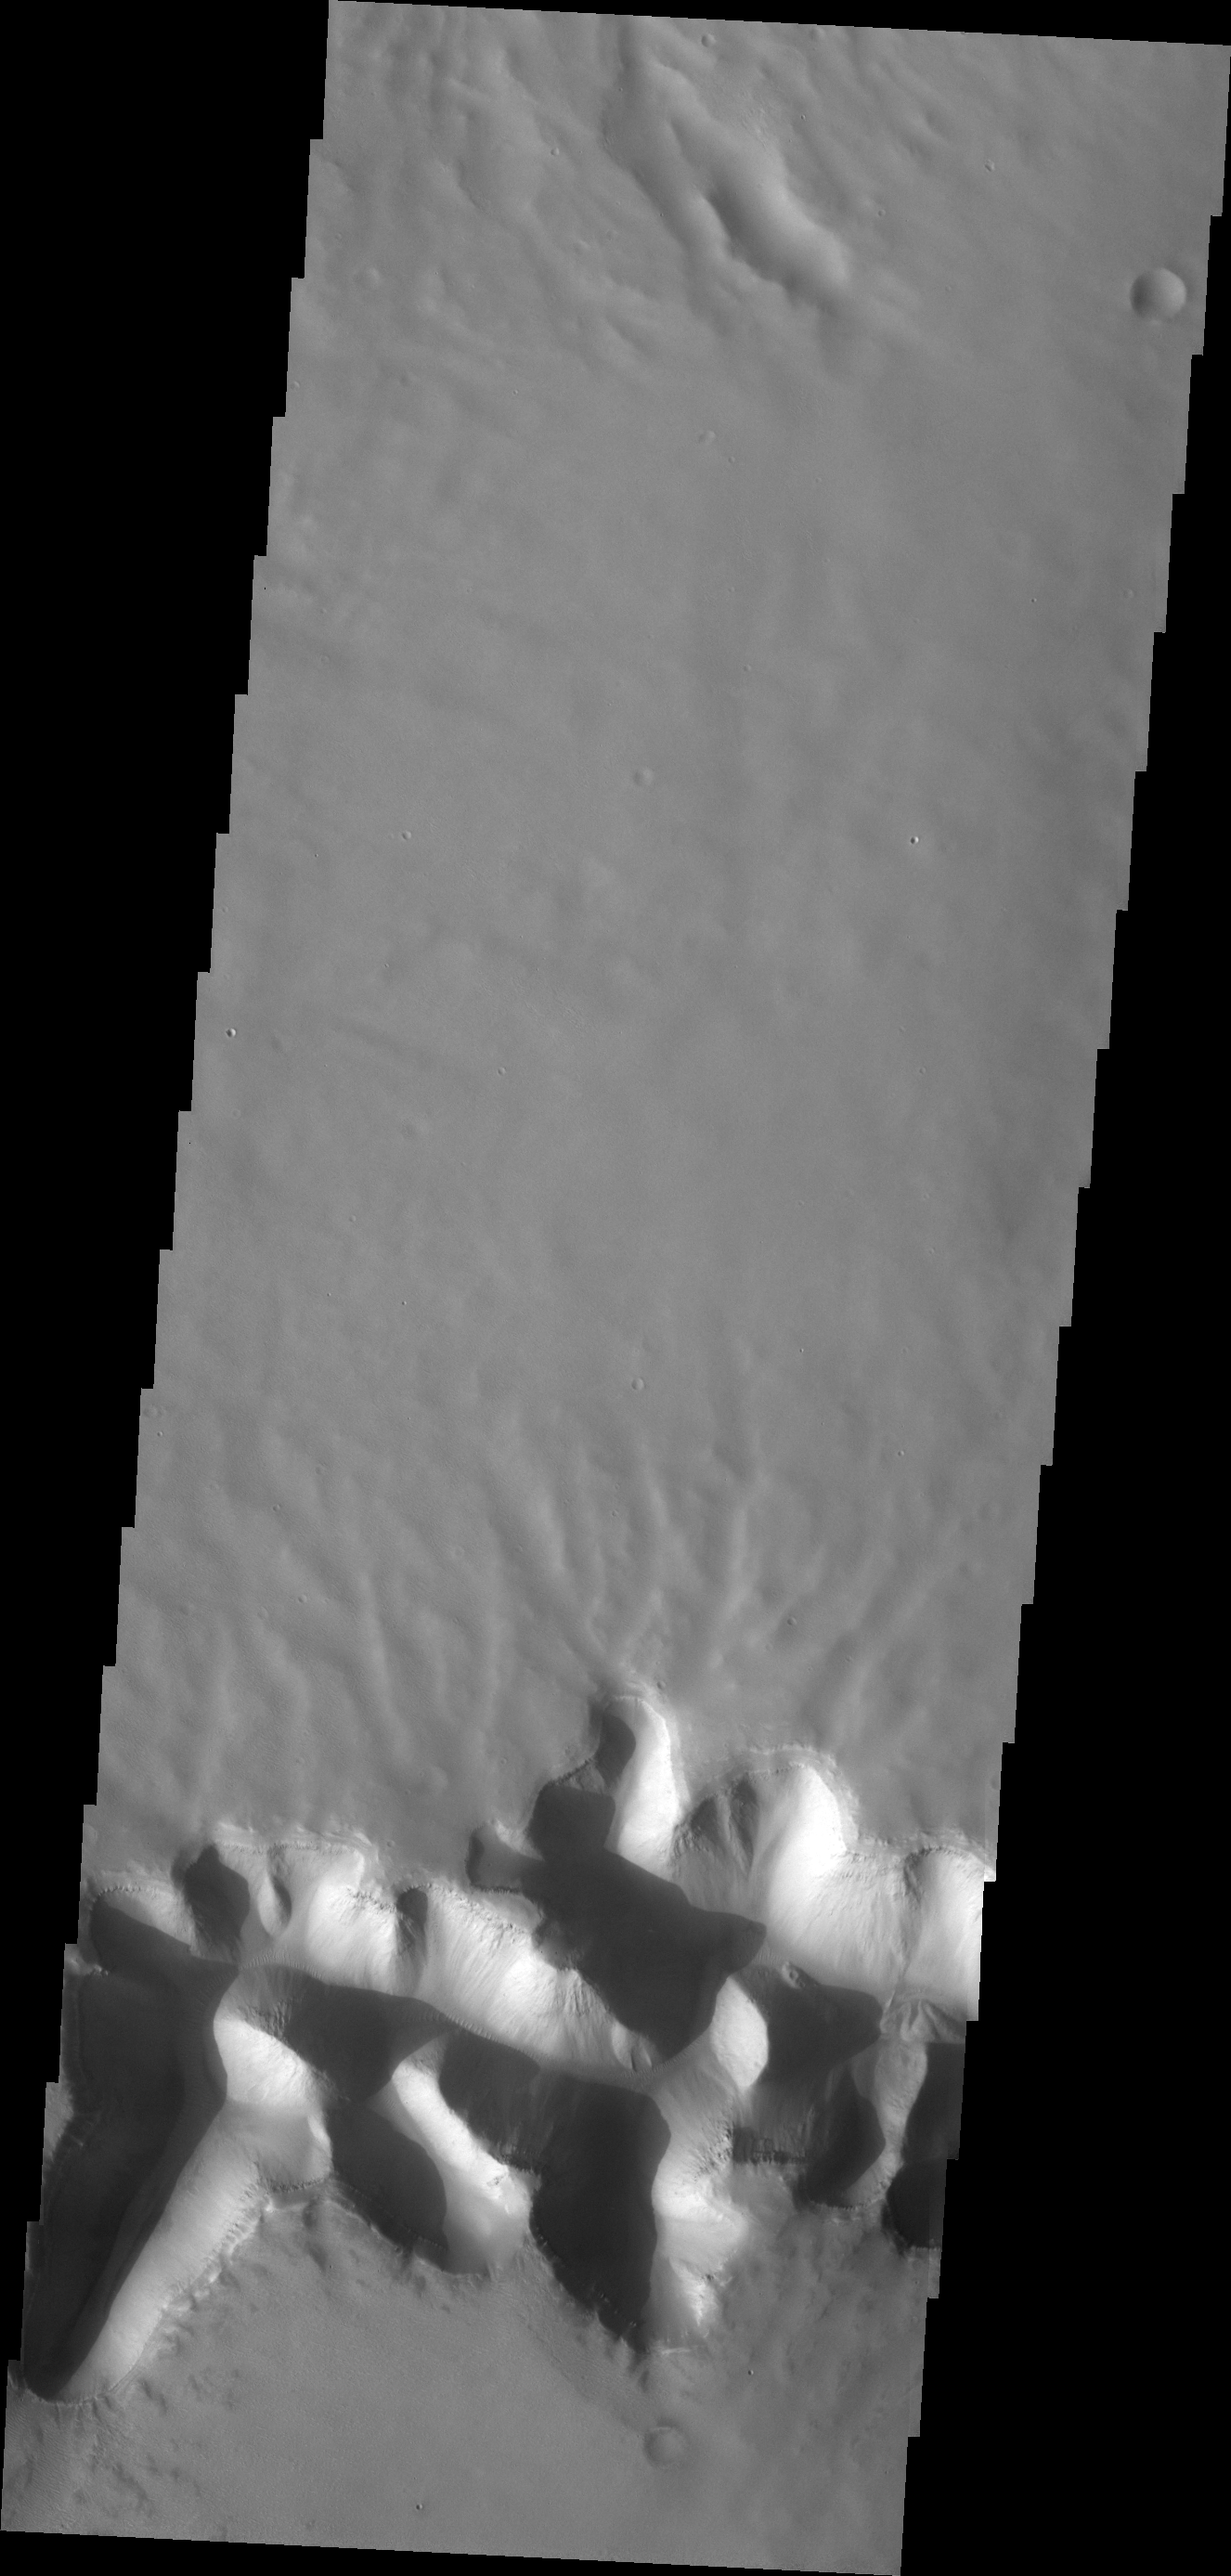

Mega Gully

The mega gully in this VIS image empties into Echus Chasma.

Credit: NASA/JPL/ASU